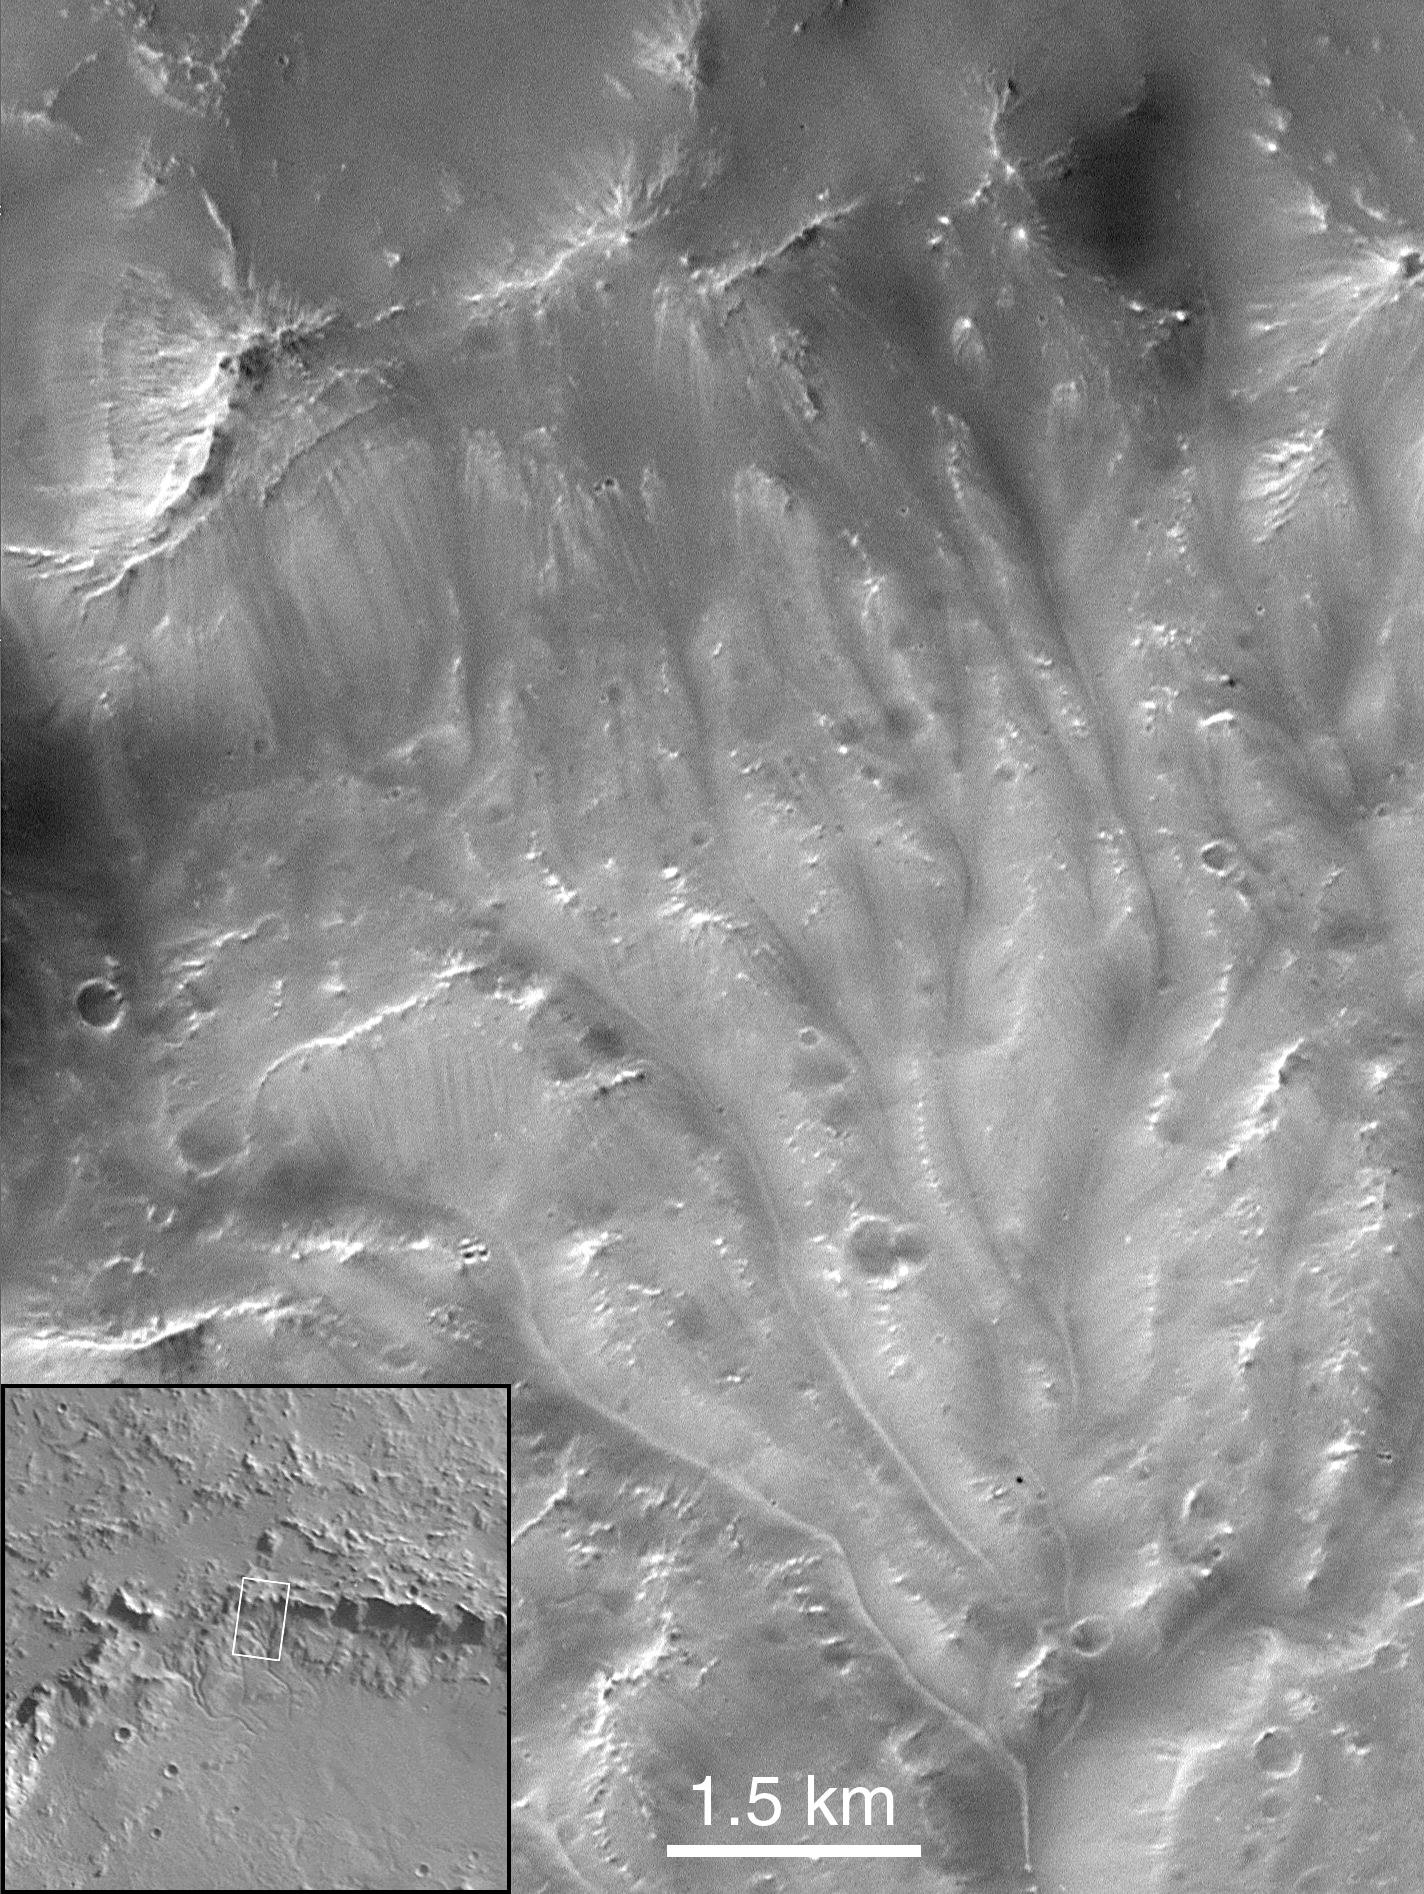

Channels on Bakhuysen Crater Wall

Portion of channels on the wall of Bakhuysen crater (MOC 10605). These channels (22.1°S, 344.9°W) are the best examples of integrated drainage reminiscent of terrestrial systems. The pattern is topographically controlled; the relationships emphasized by light-colored sediments viewed in this low incidence angle (11.2°), nadir viewing (emission angle = 1.5°) image. The crater rim is marked by the escarpment running diagonally in the middle left to upper right of the image (downtrack scale = 8.4 m/pixel, crosstrack = 5.8 m/pixel). No channels outside the crater rim. This suggests that the source of the fluid was confined within the crater.

Malin Space Science Systems and the California Institute of Technology built the MOC using spare hardware from the Mars Observer mission. MSSS operates the camera from its facilities in San Diego, CA. The Jet Propulsion Laboratory’s Mars Surveyor Operations Project operates the Mars Global Surveyor spacecraft with its industrial partner, Lockheed Martin Astronautics, from facilities in Pasadena, CA and Denver, CO.

Credit: NASA/JPL/Malin Space Science Systems